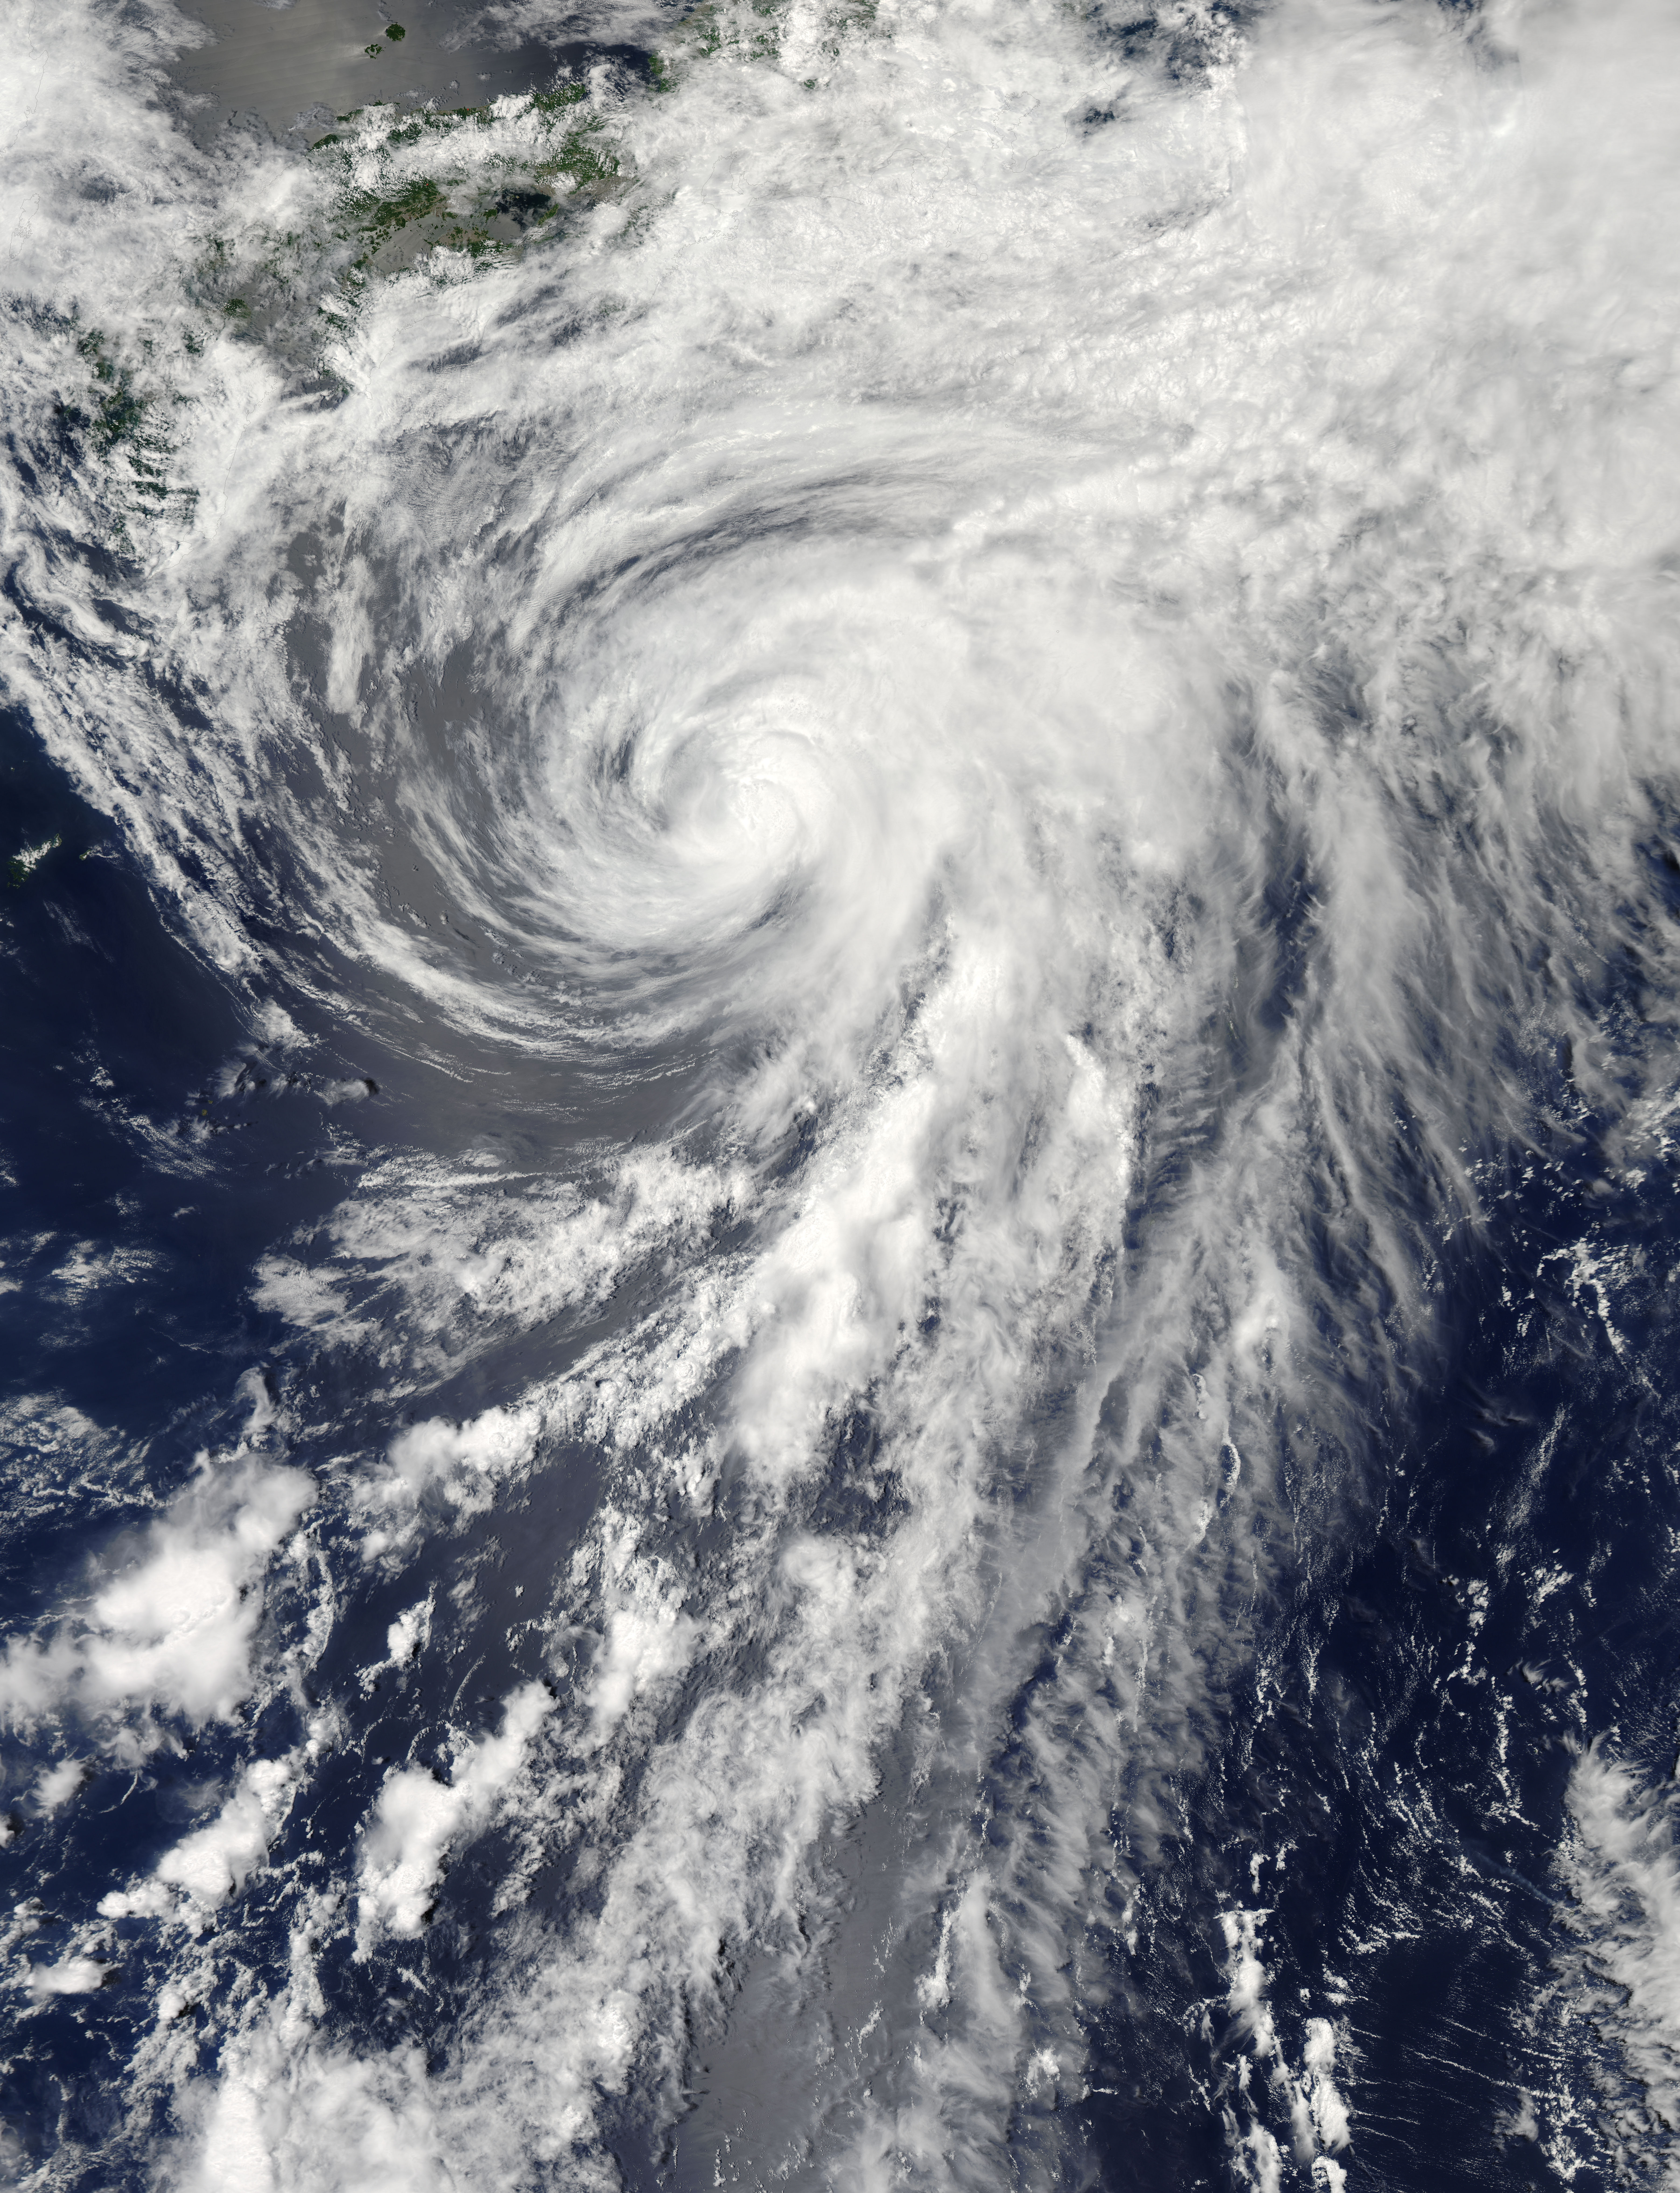

Tropical Storm Yagi off Japan

On Tuesday, June 11, 2013 Tropical Storm Yagi spun in the North Pacific Ocean just south of Japan. The Moderate Resolution Imaging Spectroradiometer (MODIS) aboard NASA’s Aqua satellite captured this beautiful true-color image of the storm on that same date at 4:10 UTC (1:10 p.m. Japan local time). The image shows a clear apostrophe-shaped cyclone, with a closed eye and somewhat elliptical shape. The clouds associated with the northern fringes of the storm draped over southeastern coastal Japan, and a long “tail” (or band) of thunderstorms fed into the center from the south. Multispectral imagery also showed tight bands of thunderstorms wrapping into the center of the storm, although the building of thunderstorms was weakening around the center. Near the same time as the image was captured, the Joint Typhoon Warning Center announced that vertical wind shear was starting to take a toll on Yagi. Northwesterly wind shear had caused the system to tilt slightly with the upper-level center displaced about 20 nautical miles east of the low-level center. Tropical Storm Yagi developed from Tropical Depression 03W in the Western North Pacific Ocean on June 6, and intensified the weekend of June 8-9, when it reached Tropical Storm status and was given the name Yagi. Also known as Dante, the storm reached the maximum wind speeds on June 10 and 11, after which it began to weaken as it moved into cooler waters. On June 14, Yagi’s remnants passed about 200 miles south of Tokyo, and brought soaking rains to the coastline of Japan’s Honshu Island.

Credit: NASA/GSFC/Jeff Schmaltz/MODIS Land Rapid Response Team